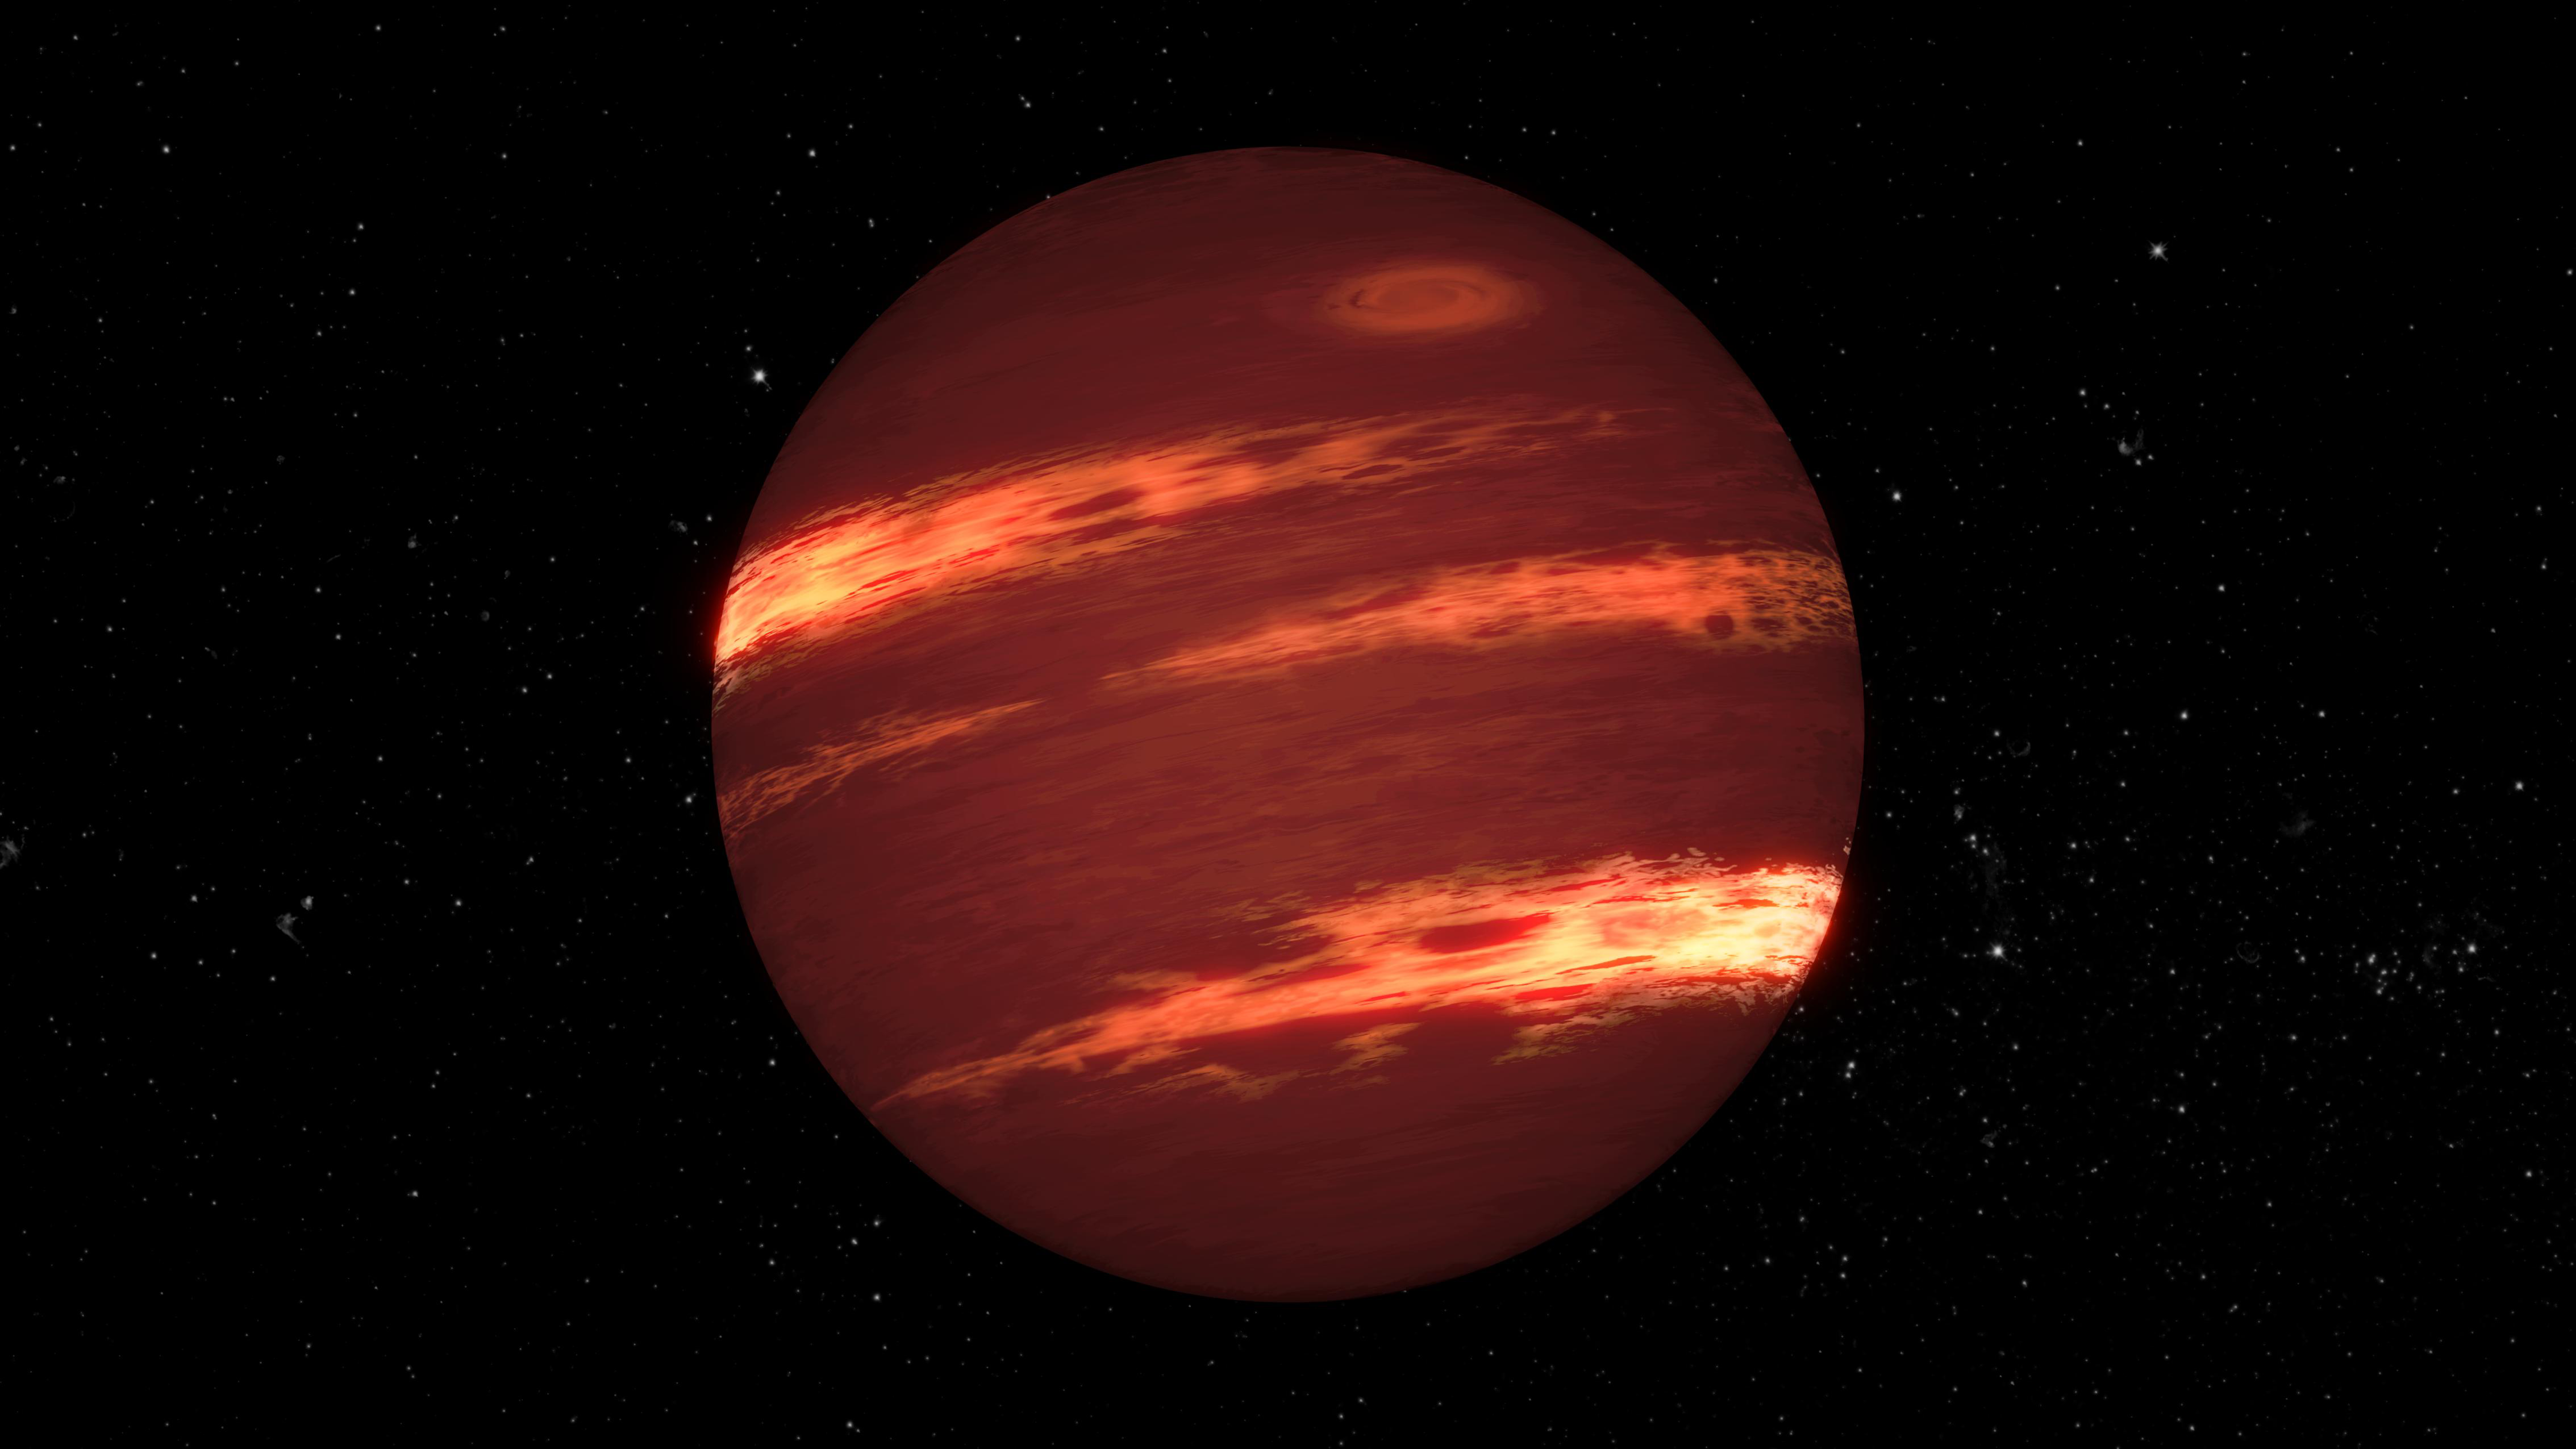

Brown Dwarf (Illustration)

Artist's concept of a brown dwarf with bands of clouds.

Credit: Artwork: NASA-JPL, Caltech